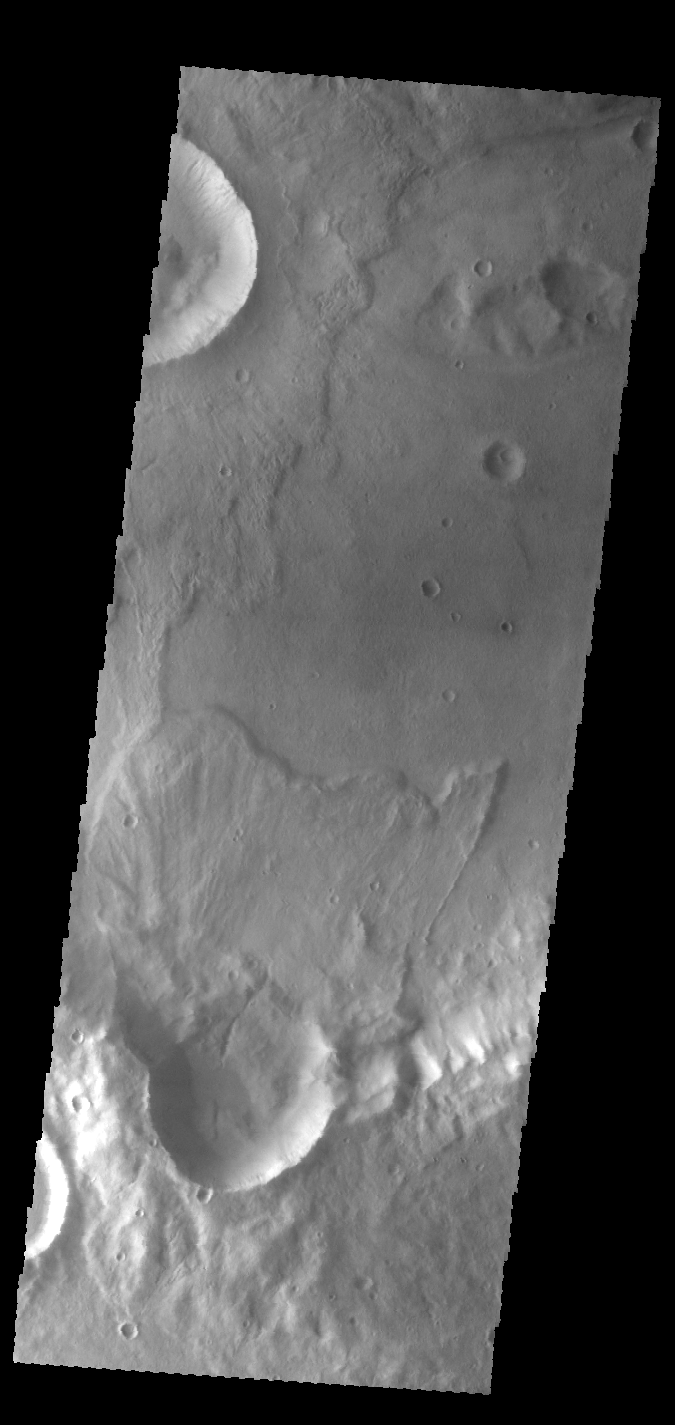

Ejecta Lobes

Today’s VIS image of an unnamed crater in Terra Sirenum shows crater ejecta.

Credit: NASA/JPL-Caltech/ASU